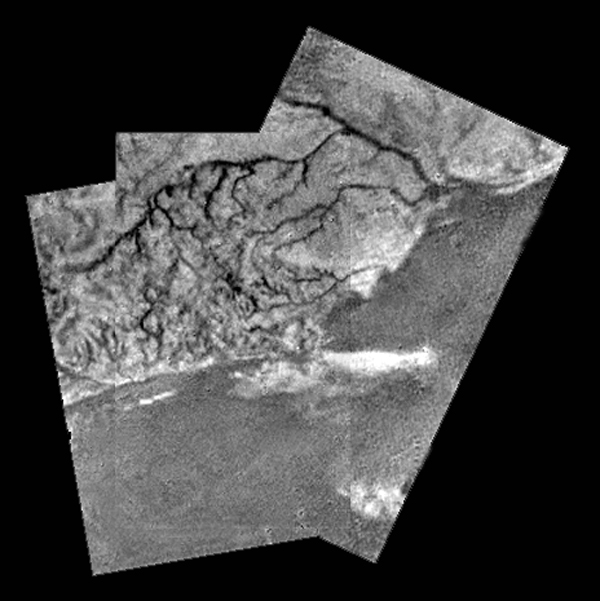

Mosaic of River Channel and Ridge Area on Titan

This mosaic of three frames from the Huygens Descent Imager/ Spectral Radiometer (DISR) instrument provides unprecedented detail of the high ridge area including the flow down into a major river channel from different sources.

The Descent Imager/Spectral Radiometer is one of two NASA instruments on the probe.

The Cassini-Huygens mission is a cooperative project of NASA, the European Space Agency and the Italian Space Agency. The Jet Propulsion Laboratory, a division of the California Institute of Technology in Pasadena, manages the Cassini-Huygens mission for NASA’s Science Mission Directorate, Washington, D.C. The Cassini orbiter and its two onboard cameras were designed, developed and assembled at JPL. The Descent Imager/Spectral team is based at the University of Arizona, Tucson, Ariz.

Credit: NASA/JPL/ESA/University of Arizona